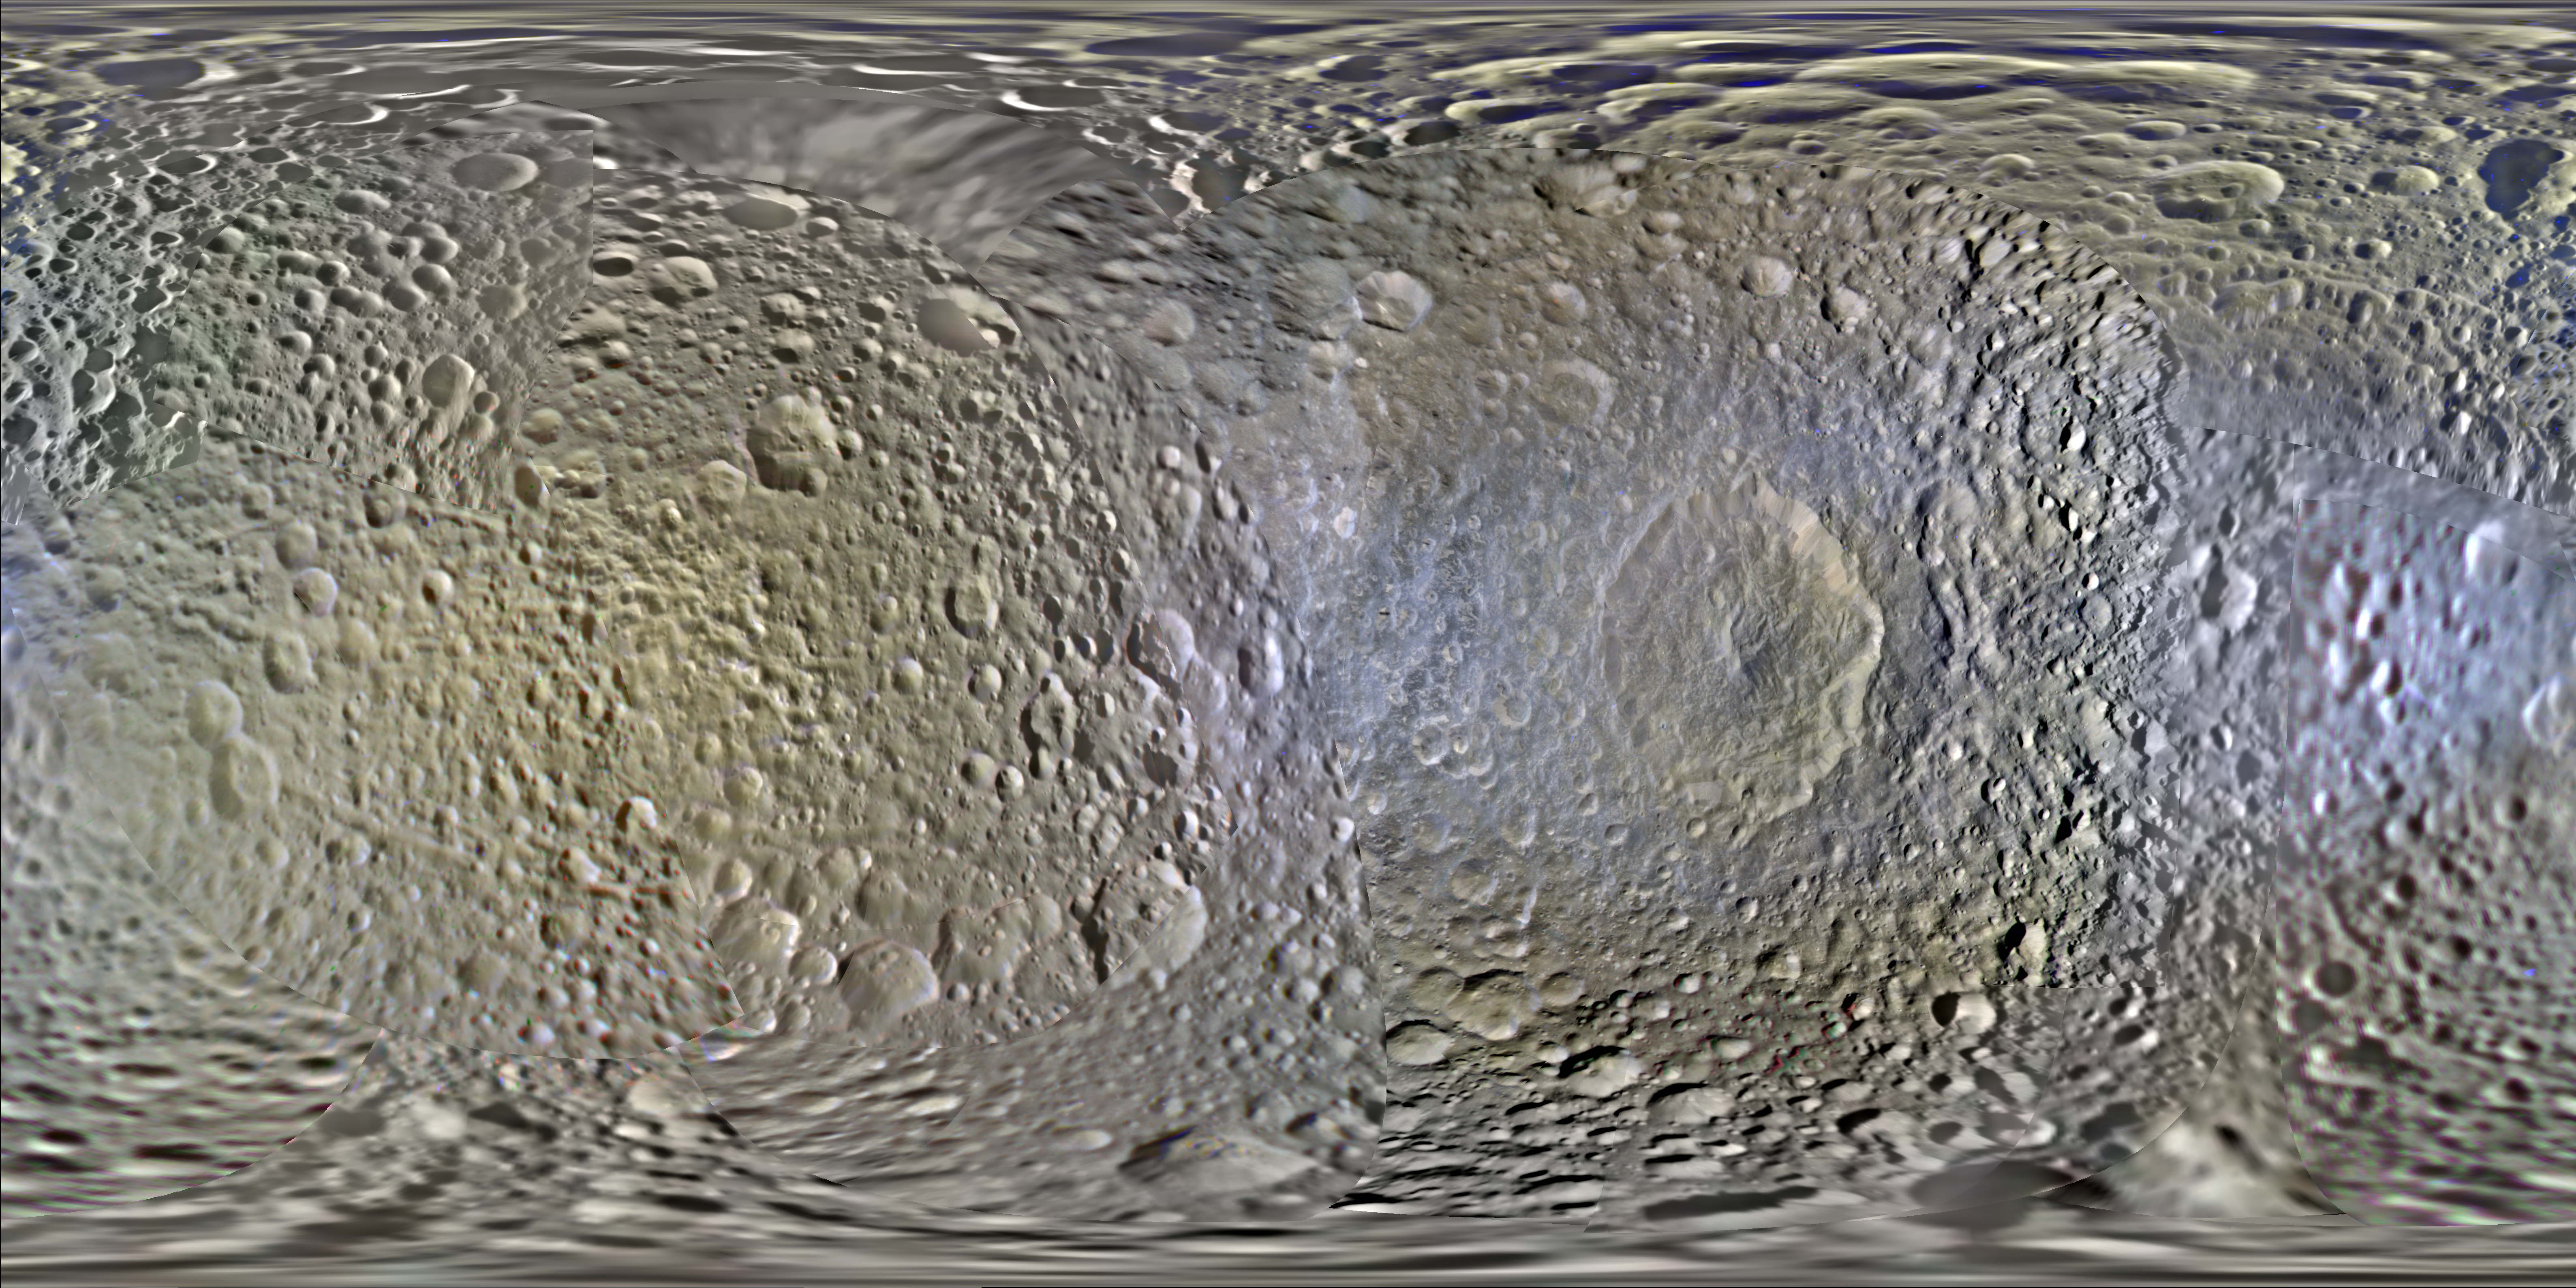

Color Maps of Mimas – 2014

This set of global, color mosaics of Saturn’s moon Mimas was produced from images taken by NASA’s Cassini spacecraft during its first ten years exploring the Saturn system. These are the first global color maps of these moons produced from the Cassini data.

The colors shown in these global mosaics are enhanced, or broader, relative to human vision, extending into the ultraviolet and infrared range.

Apart from the moon’s enormous impact crater, named Herschel, a dramatic feature on these maps is the equatorial band on Mimas’ leading hemisphere. Cassini found this band to be significantly brighter in the ultraviolet than surrounding terrains, and it appears somewhat bluish here. This feature, similar to one on Tethys, was found to correlate with the predicted pattern of bombardment of the moons’ surfaces by high-energy electrons trapped in Saturn’s magnetic field. This bombardment is thought to alter the surface ices on a crystalline scale and change their color. Later thermal observations by Cassini’s Composite Infrared Spectrometer (CIRS) instrument showed that these features also form thermal anomalies on the surface, giving rise to the nickname “Pac-Man” features (see PIA16198).

Resolution on Mimas in the maps is 200 meters per pixel.

Image selection, radiometric calibration, geographic registration and photometric correction, as well as mosaic selection and assembly were performed by Paul Schenk at the Lunar and Planetary Institute. Original image planning and targeting for Saturn’s icy moons were performed by Tilman Denk (Frei Universitat, Berlin) and Paul Helfenstein (Cornell University, Ithaca, New York).

The Cassini-Huygens mission is a cooperative project of NASA, the European Space Agency and the Italian Space Agency. NASA’s Jet Propulsion Laboratory, a division of the California Institute of Technology in Pasadena, manages the mission for NASA’s Science Mission Directorate, Washington. The Cassini orbiter and its two onboard cameras were designed, developed and assembled at JPL. The imaging operations center is based at the Space Science Institute in Boulder, Colo.

Credit: NASA/JPL-Caltech/Space Science Institute/Lunar and Planetary Institute